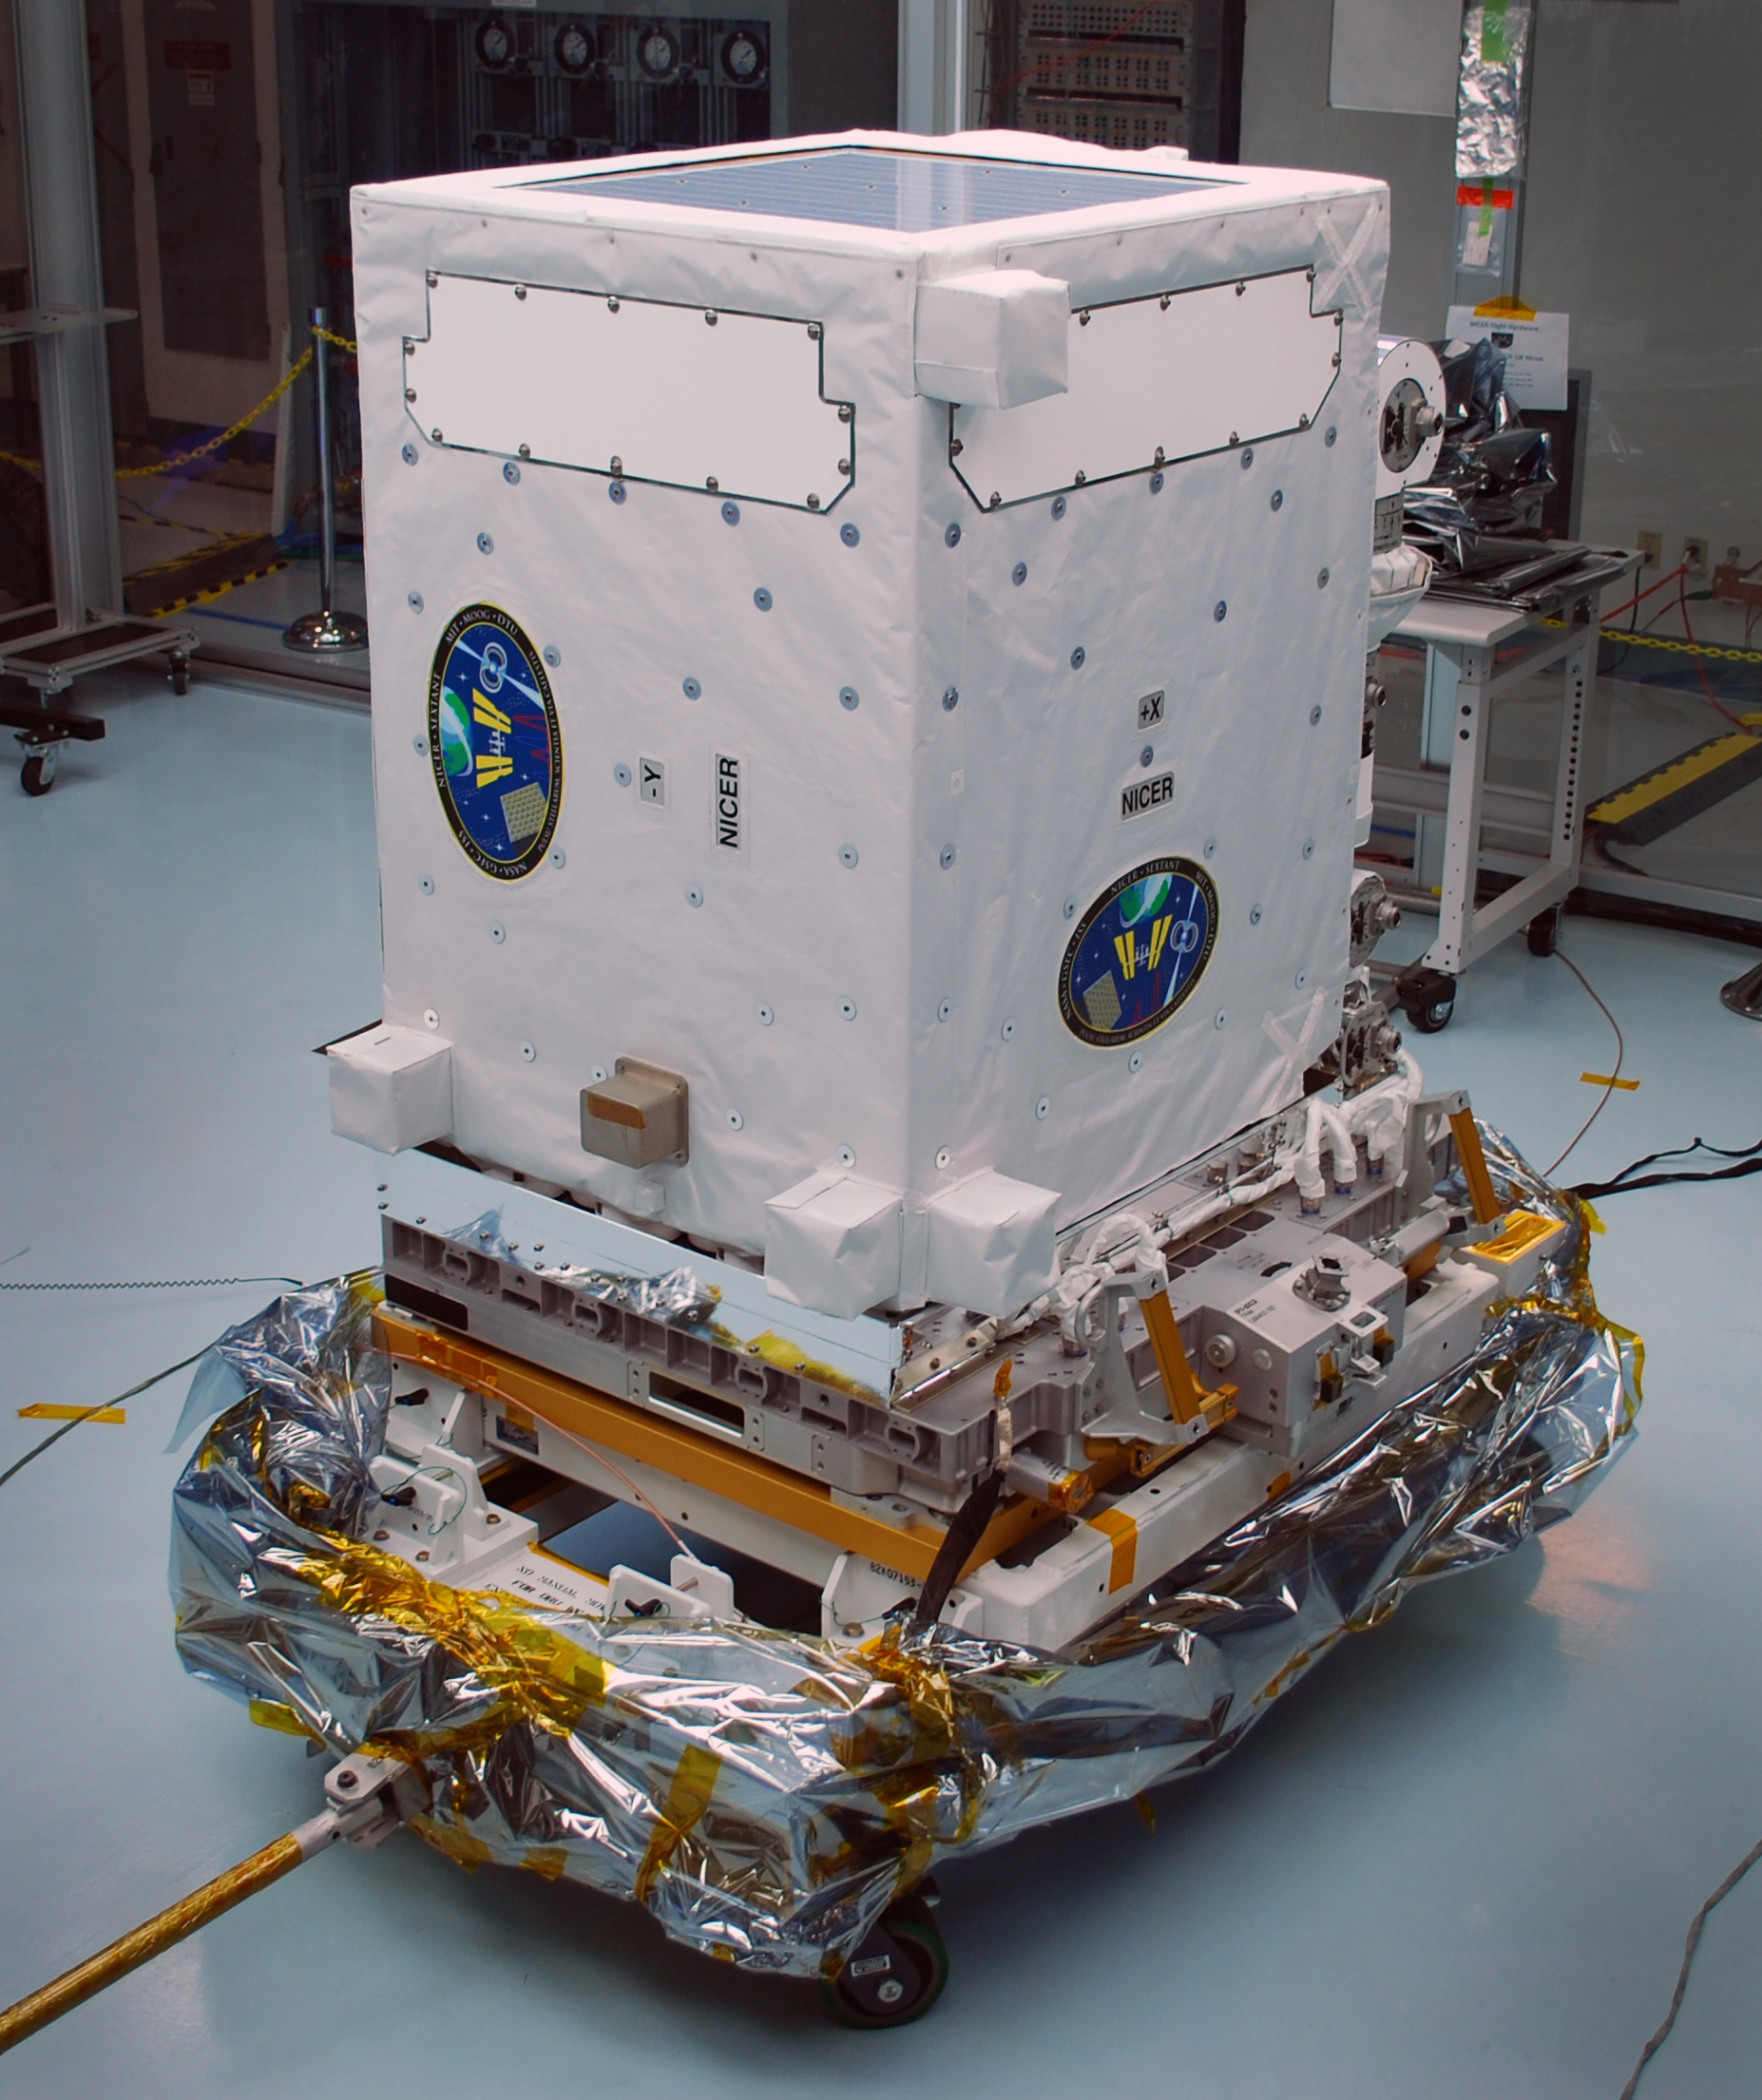

Neutron star Interior Composition Explorer (NICER)

The NICER payload, blanketed and waiting for launch in the Space Station Processing Facility at NASA’s Kennedy Space Center in Cape Canaveral, Florida. The instrument is in its stowed configuration for launch. The Neutron star Interior Composition Explorer (NICER) is a NASA Explorer Mission of Opportunity dedicated to studying the extraordinary environments — strong gravity, ultra-dense matter, and the most powerful magnetic fields in the universe — embodied by neutron stars. An attached payload aboard the International Space Station, NICER will deploy an instrument with unique capabilities for timing and spectroscopy of fast X-ray brightness fluctuations. The embedded Station Explorer for X-ray Timing and Navigation Technology demonstration (SEXTANT) will use NICER data to validate, for the first time in space, technology that exploits pulsars as natural navigation beacons.

Credit: NASA/Goddard/ Keith Gendreau